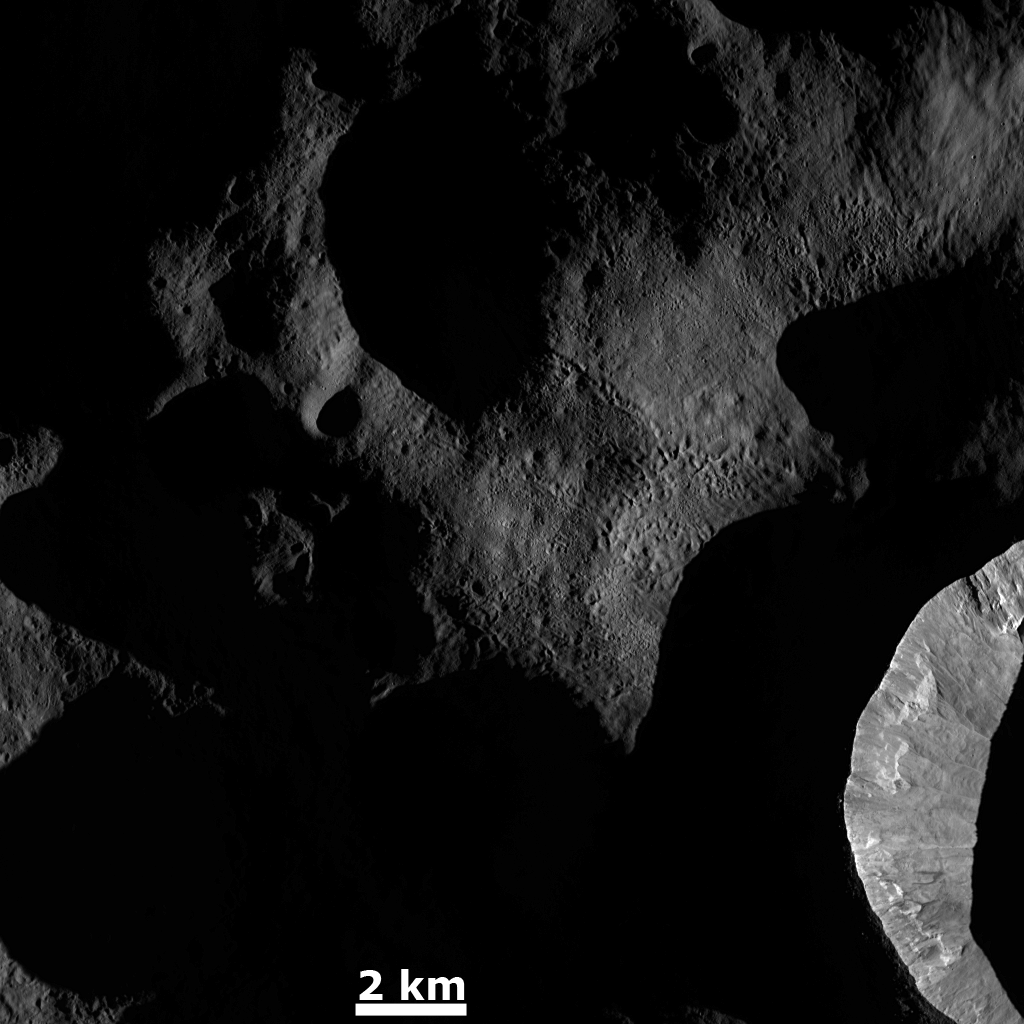

Dawn on Vesta

This Dawn FC (framing camera) image shows the sun illuminating the landscape of Vesta during a Vestan ‘sunrise.’ When this image was obtained the sun had a low angle relative to Vesta’s surface, just as the sun has a low angle in the sky in the morning on Earth. This ‘early morning’, low angle light on Vesta enhances the surface topography of the illuminated regions. For example, the morphological details of the interior wall of the crater in the bottom right of the image are especially clear. Also, the clusters and chains of pits in the center of the image are also enhanced by this sunlight. These clusters and chains of pits were created by material ejected by an impact outside of the imaged area. However, there are many regions that are still in shadow in this image because the low angled sunlight has not illuminated them.

This image is located in Vesta’s Bellicia quadrangle and the center of the image is 42.0 degrees north latitude, 70.0 degrees east longitude. NASA’s Dawn spacecraft obtained this image with its framing camera on Dec. 18, 2011. This image was taken through the camera’s clear filter. The distance to the surface of Vesta is 200 kilometers (124 miles) and the image has a resolution of about 18 meters (59 feet) per pixel. This image was acquired during the LAMO (low-altitude mapping orbit) phase of the mission.

The Dawn mission to Vesta and Ceres is managed by NASA’s Jet Propulsion Laboratory, a division of the California Institute of Technology in Pasadena, for NASA’s Science Mission Directorate, Washington D.C. UCLA is responsible for overall Dawn mission science. The Dawn framing cameras have been developed and built under the leadership of the Max Planck Institute for Solar System Research, Katlenburg-Lindau, Germany, with significant contributions by DLR German Aerospace Center, Institute of Planetary Research, Berlin, and in coordination with the Institute of Computer and Communication Network Engineering, Braunschweig. The Framing Camera project is funded by the Max Planck Society, DLR, and NASA/JPL.

Credit: NASA/JPL-Caltech/UCLA/MPS/DLR/IDA